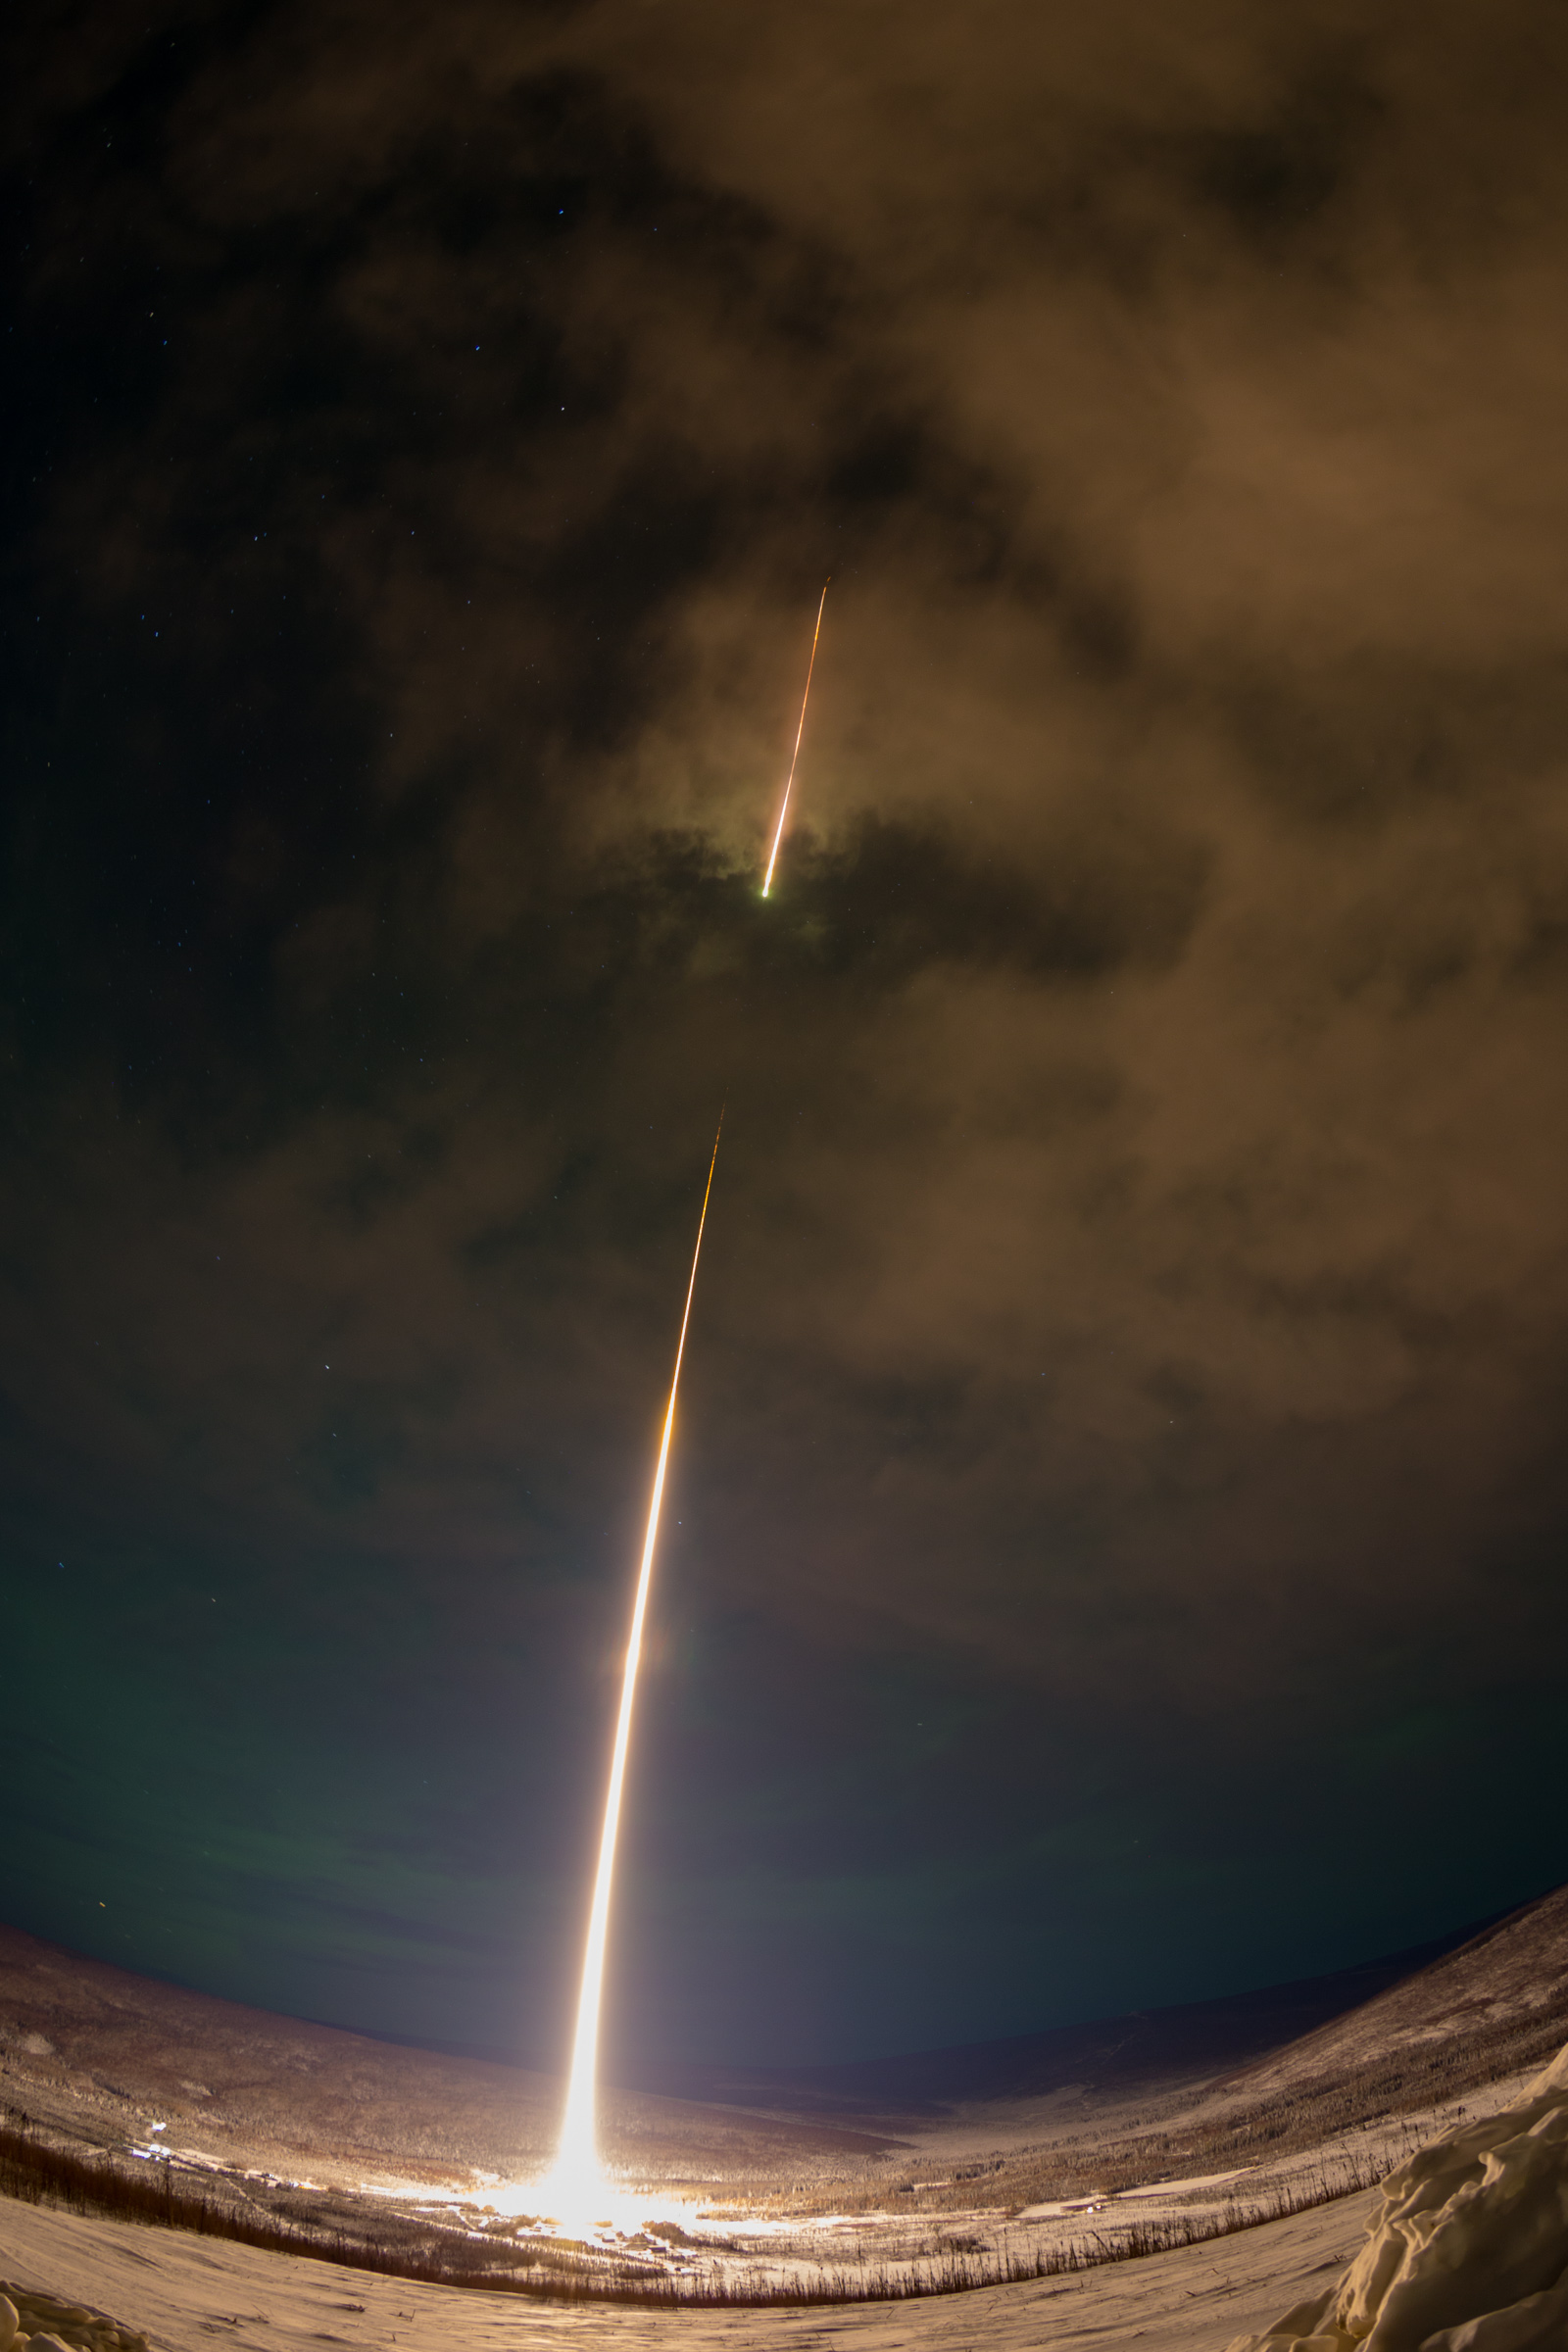

The Polar Night Nitric Oxide Experiment

The Polar Night Nitric Oxide or PolarNOx experiment from Virginia Tech is launched aboard a NASA Black Brant IX sounding rocket at 8:45 a.m. EST, Jan. 27, from the Poker Flat Research Range in Alaska. PolarNOx is measuring nitric oxide in the polar night sky. Nitric oxide in the polar night sky is created by auroras. Under appropriate conditions it can be transported to the stratosphere where it may destroy ozone resulting in possible changes in stratospheric temperature and wind and may even impact the circulation at Earth’s surface.

Credit: NASA/Wallops/Jamie Adkins